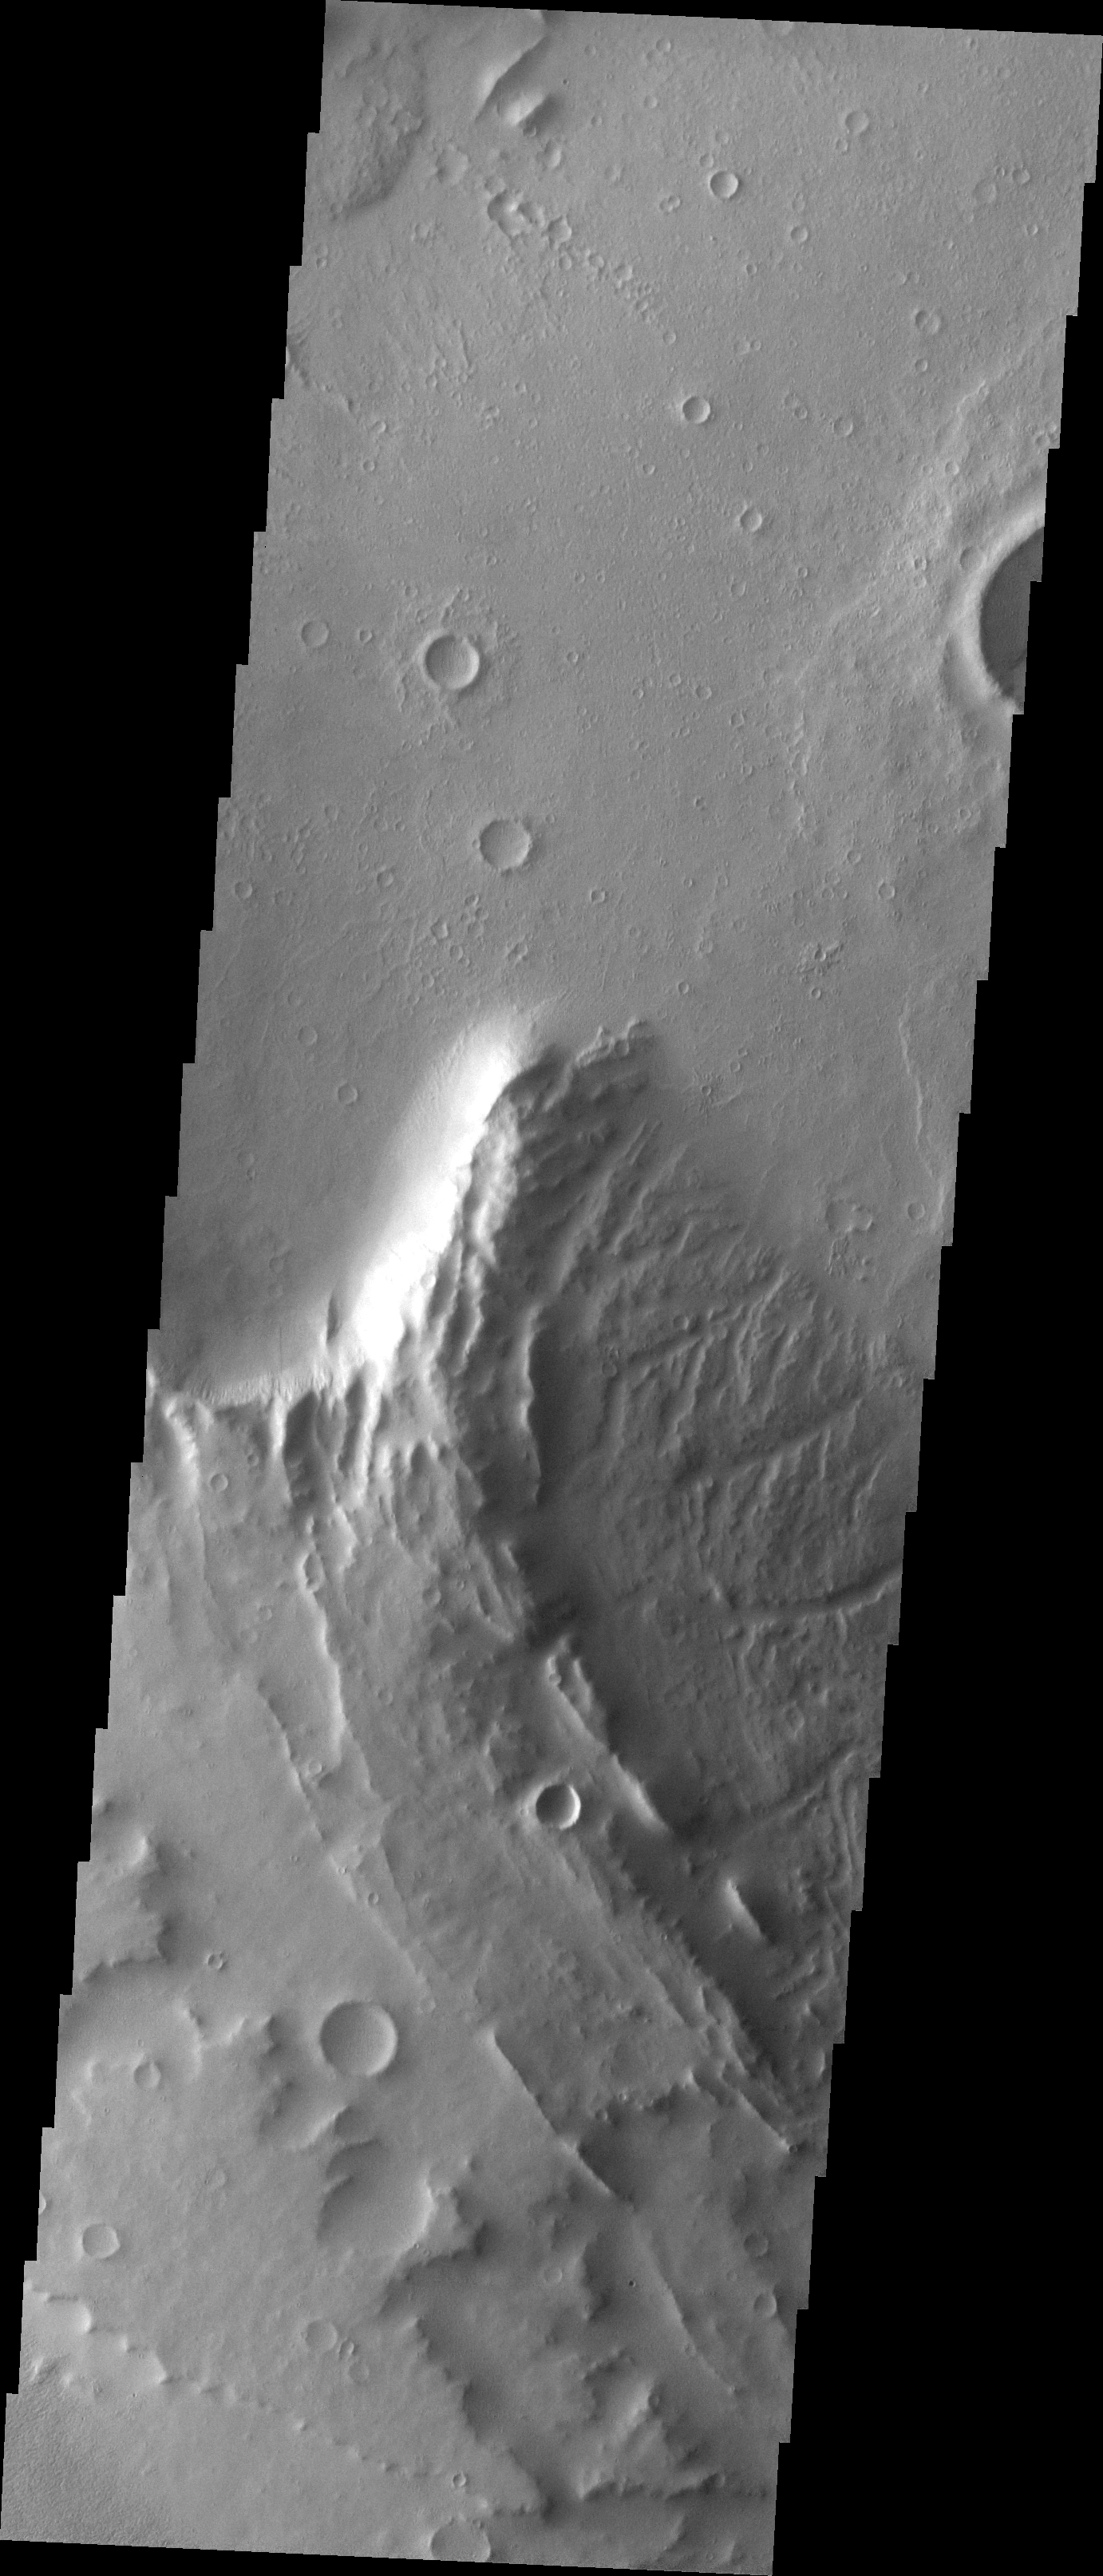

Apollinaris Patera

The major Martian dust storm of 2007 filled the sky with dust and produced conditions that prevented the THEMIS VIS camera from being able to image the surface. With no new images being acquired, we’ve dug into the archive to highlight some interesting areas on Mars. The this week’s region is Apollinaris Patera. Apollinaris Patera is an old volcano that has undergone extensive erosion. This volcano is located north of Gusev Crater, the home of the rover called Spirit. Part of the summit caldera is shown in this image.

Image information: VIS instrument. Latitude -8.6N, Longitude 174.0E. 18 meter/pixel resolution.

Please see the THEMIS Data Citation Note for details on crediting THEMIS images.

Note: this THEMIS visual image has not been radiometrically nor geometrically calibrated for this preliminary release. An empirical correction has been performed to remove instrumental effects. A linear shift has been applied in the cross-track and down-track direction to approximate spacecraft and planetary motion. Fully calibrated and geometrically projected images will be released through the Planetary Data System in accordance with Project policies at a later time.

NASA’s Jet Propulsion Laboratory manages the 2001 Mars Odyssey mission for NASA’s Office of Space Science, Washington, D.C. The Thermal Emission Imaging System (THEMIS) was developed by Arizona State University, Tempe, in collaboration with Raytheon Santa Barbara Remote Sensing. The THEMIS investigation is led by Dr. Philip Christensen at Arizona State University. Lockheed Martin Astronautics, Denver, is the prime contractor for the Odyssey project, and developed and built the orbiter. Mission operations are conducted jointly from Lockheed Martin and from JPL, a division of the California Institute of Technology in Pasadena.

Credit: NASA/JPL/ASU